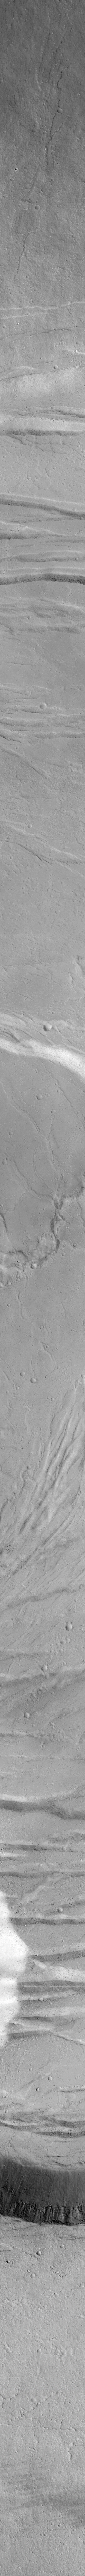

A Traverse Across the Summit of Olympus Mons

Click figure for larger view of context image.

Olympus Mons is one of the largest volcanoes known. It is roughly the height of 3 Mount Everests and is nearly 550 km (340 miles) across. Despite its great height, the slopes of this volcano are only a few degrees–a person would not really climb Olympus Mons, but simply walk uphill toward its summit. Once reaching the summit, however, one would peer across and down into the large complex of nested craters–or calderae–formed by collapse after eruptions ceased and magma withdrew deep beneath the volcano. Similar sights–though smaller–can be seen by visiting the Hawaii Volcanoes National Park on the Island of Hawai’i. Descriptions and photographs of the Hawaiian volcanoes that are very much like Olympus Mons can be found at the site of the U. S. Geological Survey’s Hawaiian Volcano Observatory.

Olympus Mons is not an active volcano. The MOC image shows that the summit region includes surfaces mantled by fine dust and pocked by small impact craters, and no surfaces exhibit fresh, dark lava flows like those seen near active volcanoes such as those in Hawai’i. The context image of Olympus Mons (above right) is a mosaic of Viking orbiter views obtained in the late 1970s. The white box crossing the summit craters (just right of center in the context image) shows the location of the high resolution MGS MOC view. The MOC high resolution image covers a strip across the summit region that is 3 kilometers (1.9 miles) wide by 91 kilometers (57 miles) long. Sunlight illuminates the MOC image from the lower left. Boulders can be seen in some of the troughs cut into the floor of the summit calderae in the 8 meter and 6 meter per pixel views; lava flows are visible in the northern portion of the image.

Credit: NASA/JPL/MSSS